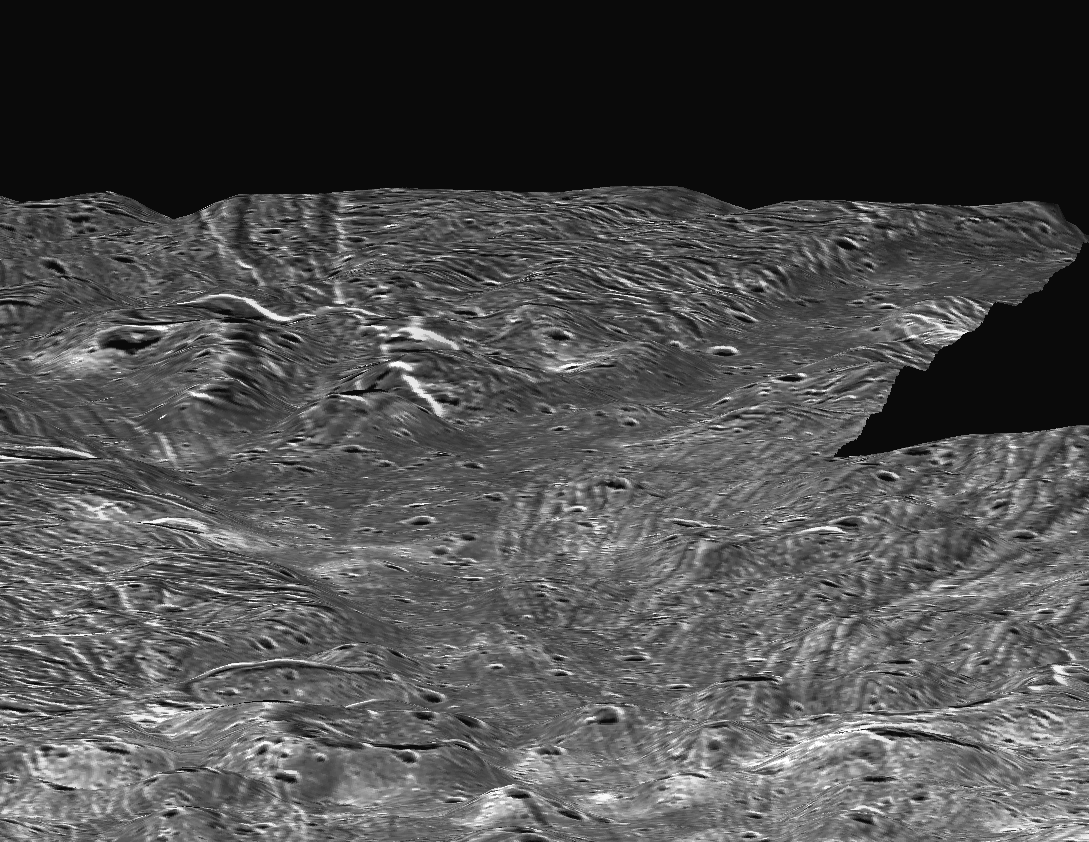

Ganymede Topography

This perspective view, simulating a low altitude flight over the surface of Ganymede, was made possible by topographic analysis of stereo images of the Sippar Sulcus region. Such a view was made possible when Galileo passed Ganymede in May 1997, providing a virtual second “eye” to Voyager’s first view in 1979.

This view is centered at 35 degrees south, 180 degrees west. The smallest features visible are roughly 350 to 400 meters (1,150 to 1,300 feet) across.

This image was prepared by the Lunar and Planetary Institute, Houston, and included in a report by Dr. Paul Schenk et al. in the March 1, 2001, edition of the journal Nature.

The Jet Propulsion Laboratory, a division of the California Institute of Technology in Pasadena, manages the Galileo and Voyager missions for NASA’s Office of Space Science, Washington, D.C.

Credit: NASA/JPL/LPI